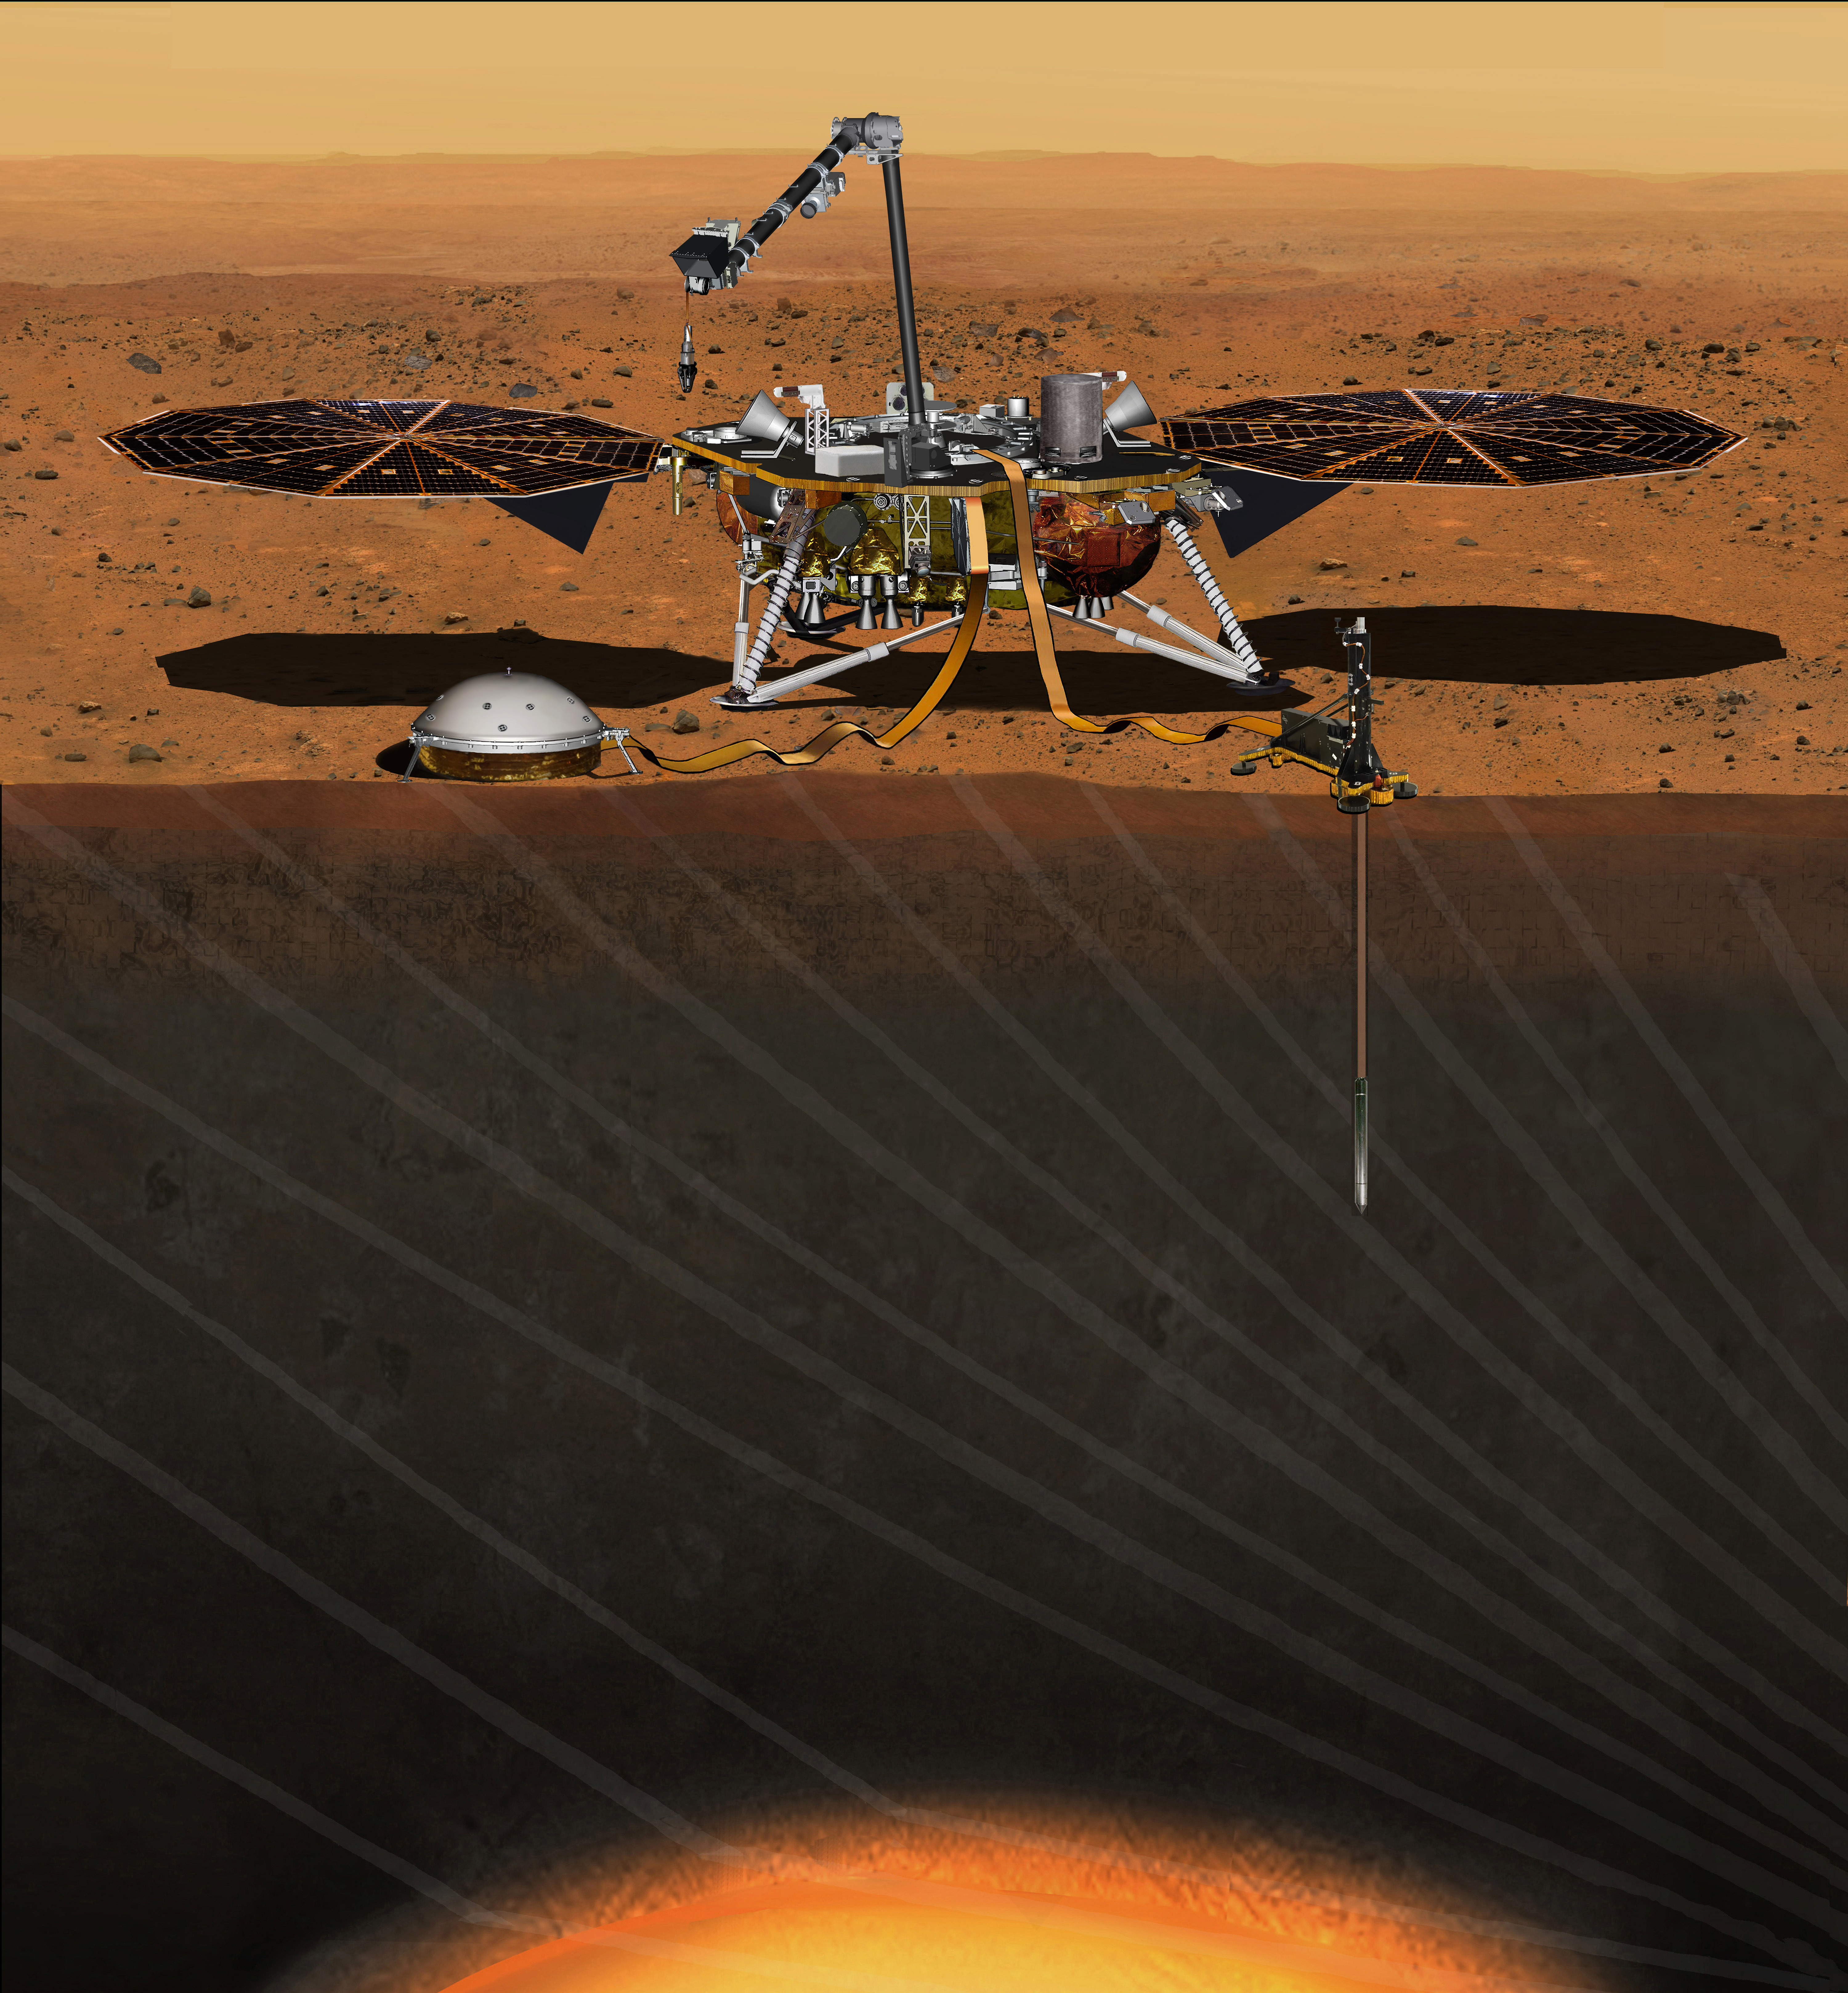

Artist’s Concept of InSight Lander on Mars

Update March 9, 2016: NASA has set a new launch opportunity, beginning May 5, 2018, for the InSight mission to Mars. InSight is the first mission dedicated to investigating the deep interior of Mars. The findings will advance understanding of how all rocky planets, including Earth, formed and evolved. This artist’s concept depicts the InSight lander on Mars after the lander’s robotic arm has deployed a seismometer and a heat probe directly onto the ground.

Figure 1

Download the full resolution annotated TIFF file

This artist’s concept from August 2015 depicts NASA’s InSight Mars lander fully deployed for studying the deep interior of Mars. This illustration updates the correct placement and look of Insight’s main instruments. For an earlier artist rendition, see PIA17358.

InSight, short for Interior Exploration using Seismic Investigations, Geodesy and Heat Transport, will investigate processes that formed and shaped Mars. Its findings will improve understanding about the evolution of our inner solar system’s rocky planets, including Earth.

The lander will be the first mission to permanently deploy instruments directly onto Martian ground using a robotic arm. The two instruments to be placed into a work area in front of the lander are a seismometer (contributed by the French space agency Centre National d’Études Spatiales, or CNES) to measure the microscopic ground motions from distant marsquakes providing information about the interior structure of Mars, and a heat-flow probe (contributed by the German Aerospace Center, or DLR) designed to hammer itself 3 to 5 meters (about 16 feet) deep and monitor heat coming from the planet’s interior. The mission will also track the lander’s radio to measure wobbles in the planet’s rotation that relate to the size of its core and a suite of environmental sensors to monitor the weather and variations in the magnetic field. Two cameras will aid in instrument deployment and monitoring the local environment.

Lockheed Martin Space Systems, Denver, is building and testing the spacecraft.

Figure 1 is an annotated version of the illustration, with the following features labeled:

  • Grapple — Mechanism at the end of the IDA that grips the instruments during deployment
  • Heat Flow Probe — Hammering mechanism that pulls the temperature sensors down into the regolith
  • HP3 — Heat Flow and Physical Properties Package, the heat flow experiment
  • IDC — Instrument Deployment Camera, pointable medium-resolution camera
  • IDA — Instrument Deployment Arm
  • ICC — Instrument Context Camera, fixed wide-angle camera
  • Pressure Inlet — Wind-shielded opening for pressure sensor
  • RISE Antenna — X-band radio antenna for the Rotation and Interior Structure Experiment
  • SEIS — Seismic Experiment for Interior Structure, the seismometer
  • Tethers — Cables carrying electrical power, commands and data between the lander and instruments
  • TWINS — Temperature and Winds for InSight, environmental sensors
  • UHF Antenna — Antenna used for communication with orbital relay spacecraft
  • WTS — Wind and Thermal Shield protecting the seismometer from the environment

InSight is part of NASA’s Discovery Program of competitively selected solar system exploration missions with highly focused scientific goals. NASA’s Marshall Space Flight Center in Huntsville, Alabama, manages the Discovery Program for the agency’s Science Mission Directorate in Washington. NASA’s Jet Propulsion Laboratory, a division of the California Institute of Technology, Pasadena, manages InSight for the NASA Science Mission Directorate.

For more information about InSight, visit http://insight.jpl.nasa.gov. Additional information on the Discovery Program is available at http://discovery.nasa.gov.

Photojournal Note: Also available is the full resolution TIFF file PIA19811_full.tif. This file may be too large to view from a browser; it can be downloaded onto your desktop by right-clicking on the previous link and viewed with image viewing software.

Credit: NASA/JPL-Caltech